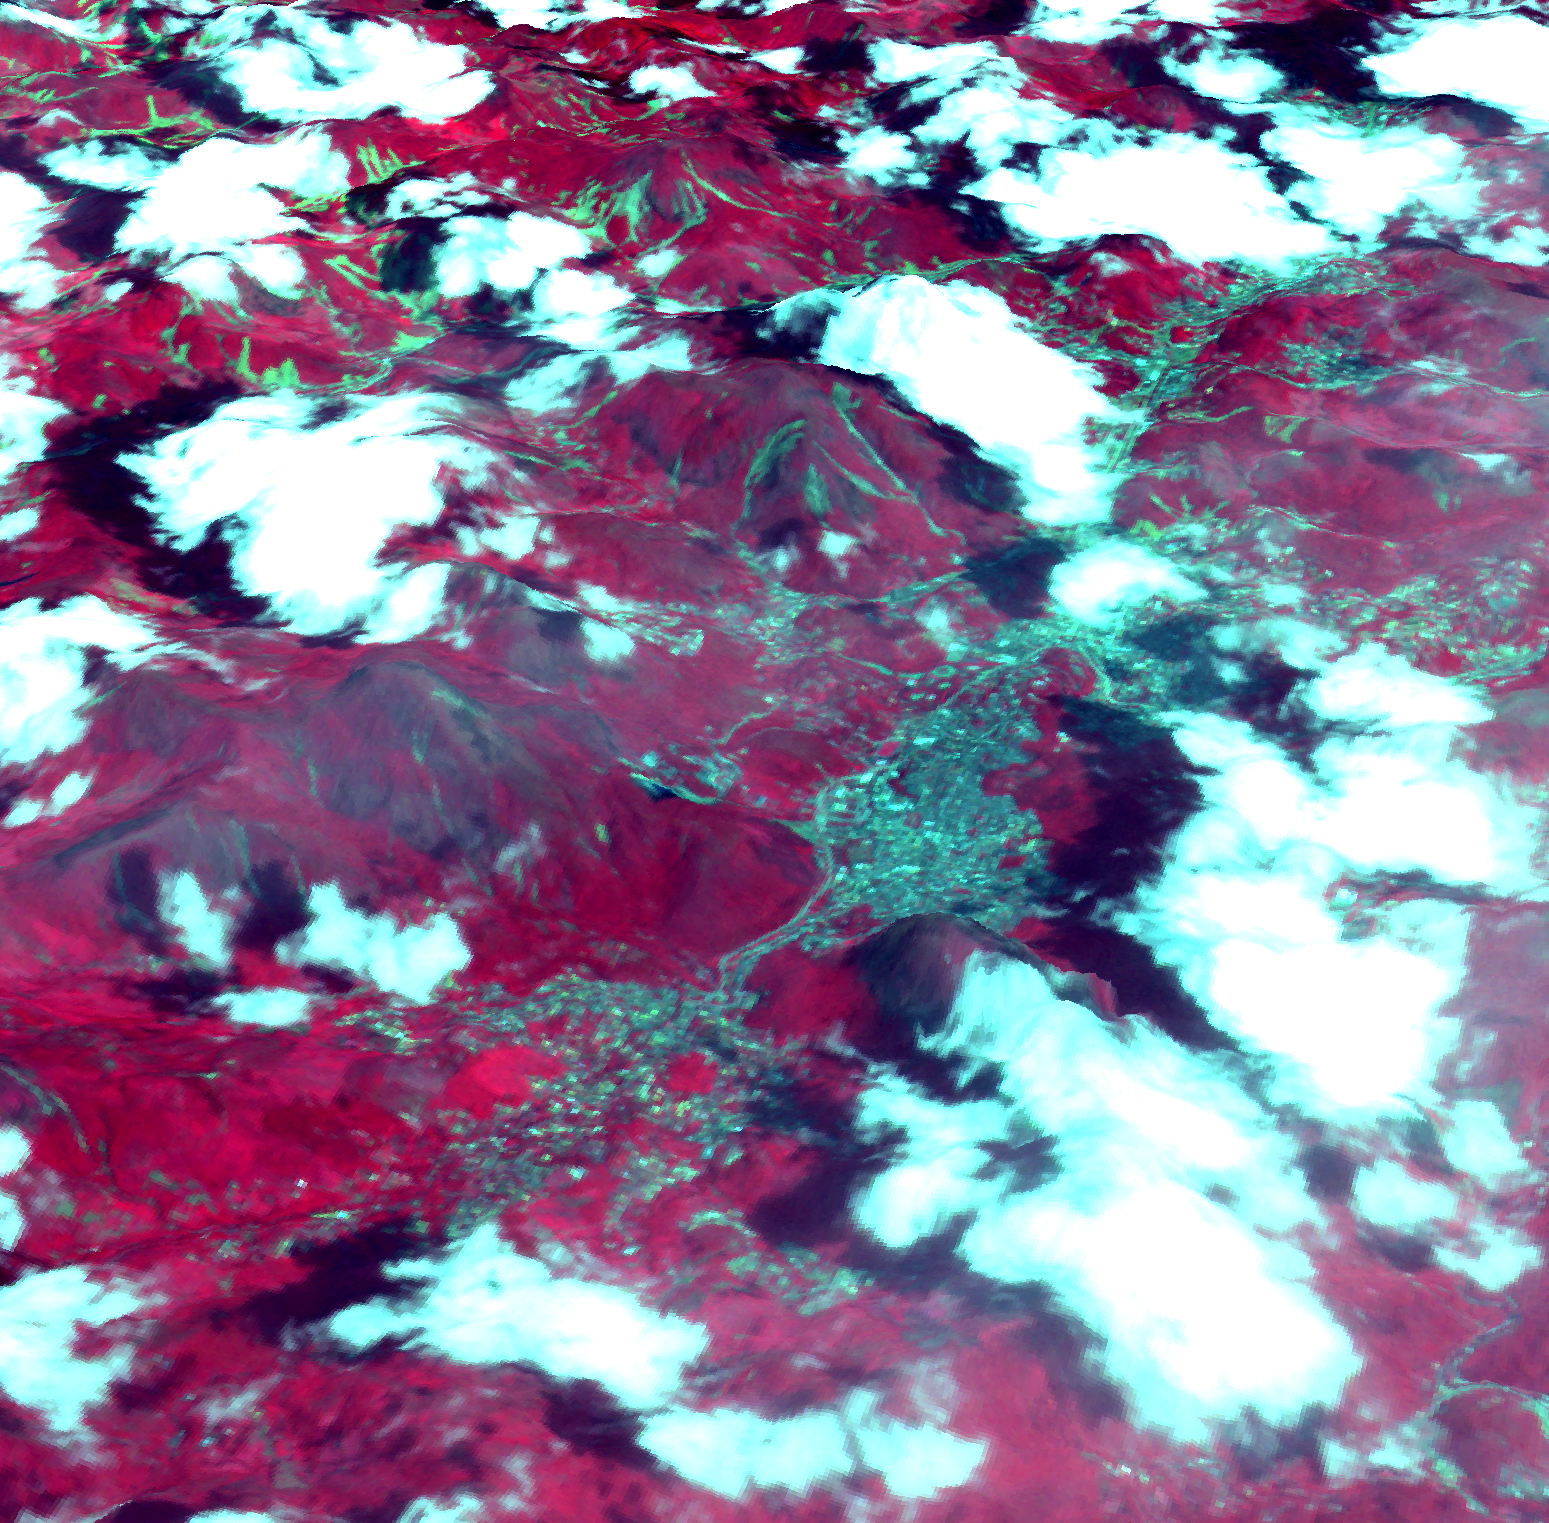

NASA Spacecraft Captures Image of Brazil Flooding

On Jan. 18, 2011, the Advanced Spaceborne Thermal Emission and Reflection Radiometer (ASTER) instrument on NASA’s Terra spacecraft captured this image of the city of Nova Friburgo, Brazil. A week of torrential rains triggered a series of deadly mudslides and floods in several mountaintop towns about 100 kilometers (60 miles) north of Rio de Janeiro. Several areas saw more than 25 centimeters (10 inches) of rain in less than 24 hours. Thousands of residents have been left homeless, and more than 700 people are reported dead. This 3-D perspective image was created by draping an ASTER image over an ASTER-derived digital elevation model. In this rendition, vegetation is red, numerous clouds are white, houses and roads are light blue, and exposed terracotta soils are blue-green, including recent landslides. The image is located at 22.3 degrees south latitude, 42.5 degrees west longitude.

With its 14 spectral bands from the visible to the thermal infrared wavelength region and its high spatial resolution of 15 to 90 meters (about 50 to 300 feet), ASTER images Earth to map and monitor the changing surface of our planet. ASTER is one of five Earth-observing instruments launched Dec. 18, 1999, on Terra. The instrument was built by Japan’s Ministry of Economy, Trade and Industry. A joint U.S./Japan science team is responsible for validation and calibration of the instrument and data products.

The broad spectral coverage and high spectral resolution of ASTER provides scientists in numerous disciplines with critical information for surface mapping and monitoring of dynamic conditions and temporal change. Example applications are: monitoring glacial advances and retreats; monitoring potentially active volcanoes; identifying crop stress; determining cloud morphology and physical properties; wetlands evaluation; thermal pollution monitoring; coral reef degradation; surface temperature mapping of soils and geology; and measuring surface heat balance.

The U.S. science team is located at NASA’s Jet Propulsion Laboratory, Pasadena, Calif. The Terra mission is part of NASA’s Science Mission Directorate, Washington, D.C.

Credit: NASA/GSFC/METI/ERSDAC/JAROS, and U.S./Japan ASTER Science Team